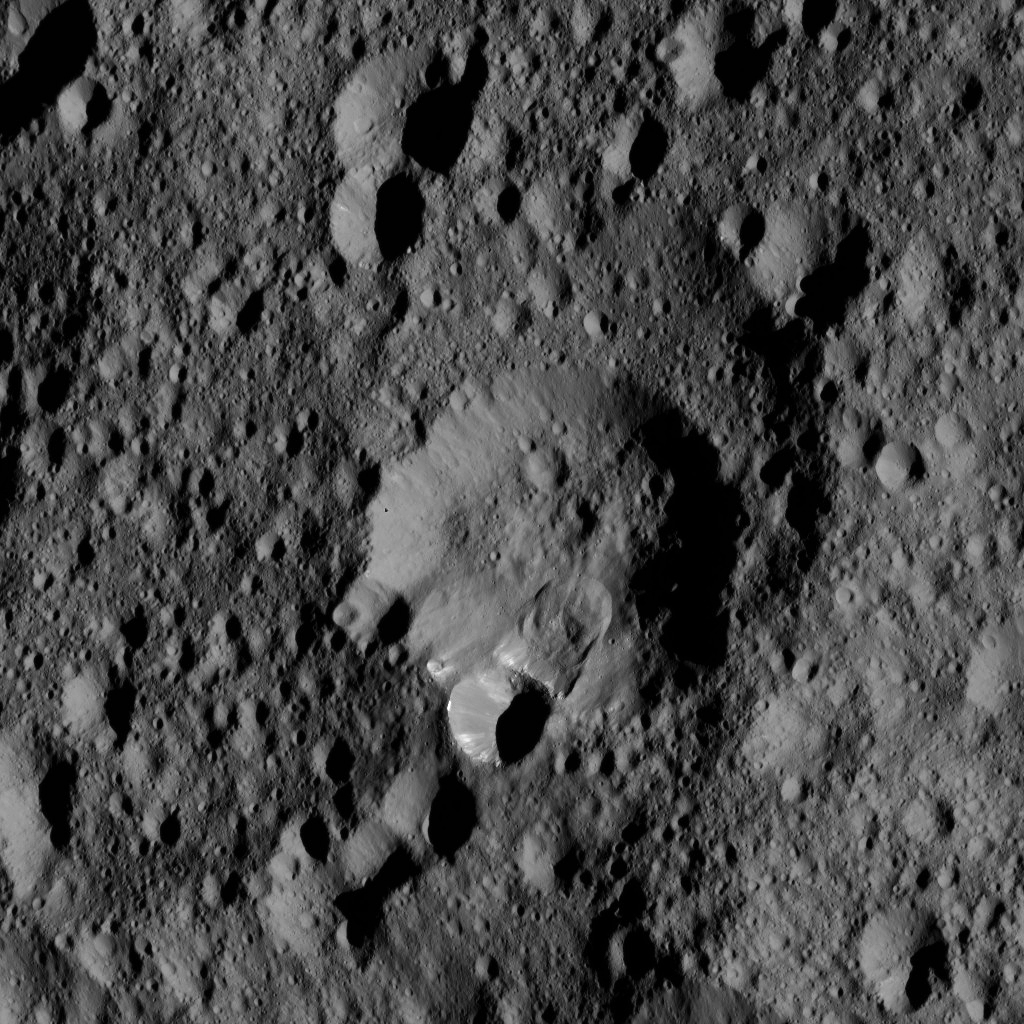

Dawn LAMO Image 158

An area along the rim of the crater at the center of this view has collapsed, producing a lobe-shaped feature where the material settled.

The image is centered at approximately 52 degrees north latitude, 316 degrees east longitude.

NASA’s Dawn spacecraft took this image on May 28, 2016, from its low-altitude mapping orbit, at a distance of about 240 miles (385 kilometers) above the surface of Ceres. The image resolution is 120 feet (35 meters) per pixel.

Dawn’s mission is managed by JPL for NASA’s Science Mission Directorate in Washington. Dawn is a project of the directorate’s Discovery Program, managed by NASA’s Marshall Space Flight Center in Huntsville, Alabama. UCLA is responsible for overall Dawn mission science. Orbital ATK, Inc., in Dulles, Virginia, designed and built the spacecraft. The German Aerospace Center, the Max Planck Institute for Solar System Research, the Italian Space Agency and the Italian National Astrophysical Institute are international partners on the mission team.

Credit: NASA/JPL-Caltech/UCLA/MPS/DLR/IDA